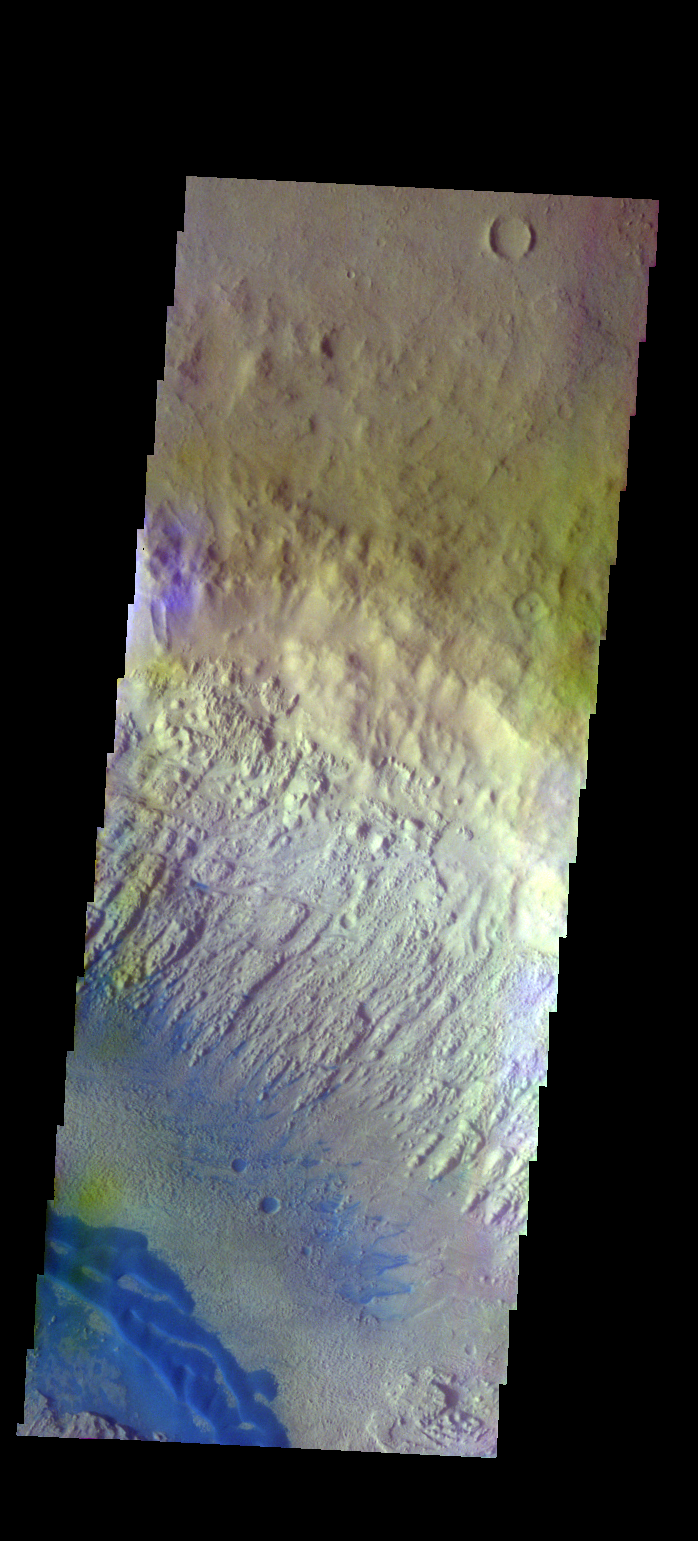

Danielson Crater – False Color

The THEMIS VIS camera contains 5 filters. The data from different filters can be combined in multiple ways to create a false color image. These false color images may reveal subtle variations of the surface not easily identified in a single band image. Today’s false color image shows part of Danielson Crater. The dark blue feature at the bottom of the image are sand dunes on the floor of the crater.

Credit: NASA/JPL-Caltech/ASU